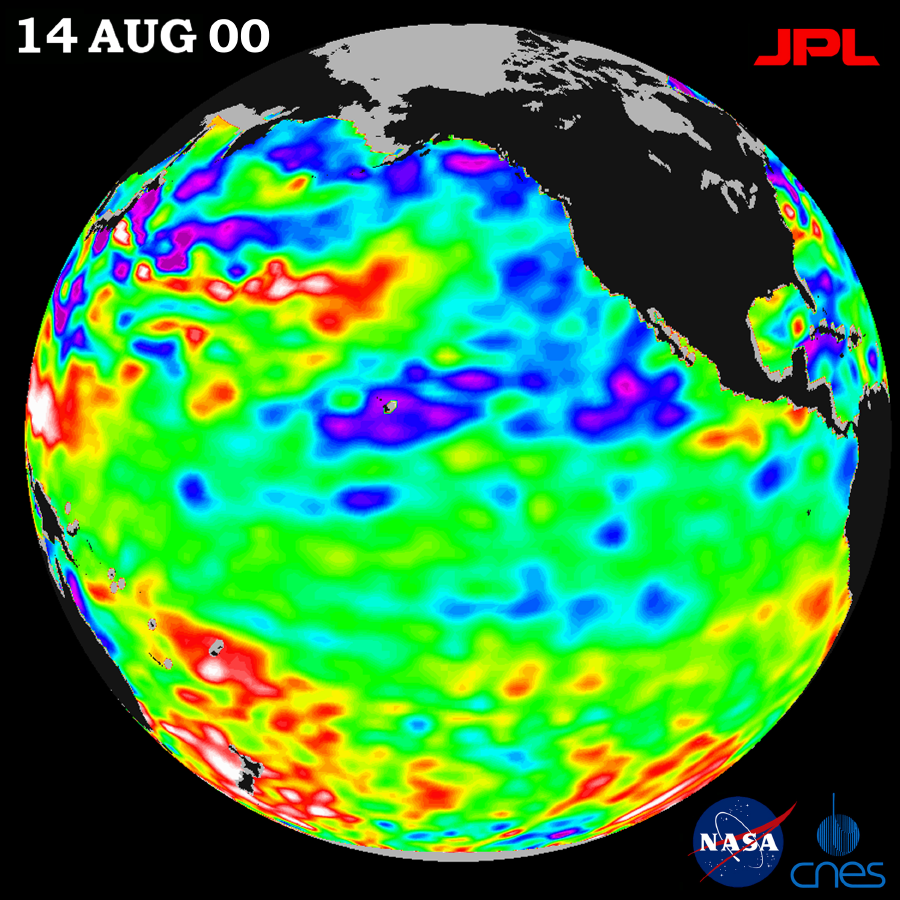

TOPEX/El Niño Watch – Los Niños may be Gone, But Pacific Pattern Remains August 14, 2000

After three years of El Niño and La Niña with their often devastating climate consequences, the Pacific is finally calming down in the tropics but still shows signs of being abnormal elsewhere, according to the latest satellite data from the U.S.-French TOPEX/Poseidon mission.

These data, taken during a 10-day cycle of collection ending August 17, show that tropical Pacific sea levels, which indicate how much heat is stored in the ocean, have returned to near-normal (green) after three years of dramatic fluctuations. See http://www.jpl.nasa.gov/elnino/ .

But as summer ends in the Northern Hemisphere, remnants of the past few years remain embedded in the upper ocean. Above-normal sea surface heights and warmer ocean temperatures (indicated by the red and white areas) still blanket the far-western tropical Pacific and much of the north (and south) mid-Pacific. Red areas are about 10 centimeters (4 inches) above normal; white areas show the sea surface height is between 14 and 32 centimeters (6 to 13 inches) above normal. This contrasts with the Bering Sea and Gulf of Alaska where lower-than-normal sea levels and cool ocean temperatures continue (indicated by blue areas), although this pattern is also weakening. The blue areas are between 5 and 13 centimeters (2 and 5 inches) below normal, whereas the purple areas range from 14 to 18 centimeters (6 to 7 inches) below normal.

Looking at the entire Pacific basin, the Pacific Decadal Oscillation’s (PDO) characteristic warm horseshoe and cool wedge pattern is still evident in this sea-level height image. The PDO is a long-term ocean temperature fluctuation of the Pacific Ocean that waxes and wanes approximately every 10 to 20 years. Most recent National Oceanic and Atmospheric Administration (NOAA) sea-surface temperature date also clearly illustrate the persistence of this basin-wide pattern. They are available at: http://psbsgi1.nesdis.noaa.gov:8080/PSB/EPS/SST/climo.html.

“The present calming started three to four months ago when the La Niña faded away,” said oceanographer Dr. William Patzert of NASA’s Jet Propulsion Laboratory, Pasadena, Calif. “It appears that the global climate system is finally recovering from the past three years of dramatic swings from the extra-large El Niño of 1997/1998, which was followed by two unusually cool and persistent La Niña years.”

“The good news is that we’re finally out from under the El Niño and La Niña of the past three years,” Patzert said. “Unfortunately, in the longer term, the reality is that the PDO pattern still dominates the Pacific and, in the short term, the atmosphere is still acting as though La Niña remains. The western United States continues hot and dry, and a larger than normal number of hurricanes are forecast by NOAA for both the Pacific and the Atlantic. Also for the remainder of the summer and into the fall, we are continuing to experience the legacy or hangover from El Niño and La Niña — the devastating Western U.S. fires from the Canadian to Mexican borders are one example.”

National Oceanic and Atmospheric Administration’s (NOAA) National Weather Service has forecasted continuing heat in the Western United States and an active hurricane season for the end of summer and into the fall. NOAA seasonal forecasts can be found at: http://www.cpc.ncep.noaa.gov.

This month marks the eighth anniversary of the launch of TOPEX/Poseidon, a mission that had been planned to last only three to five years. The satellite has orbited Earth more than 37,400 times and completed 290 10-day data collection cycles. More than 99 percent of all available mission data has been collected and archived by the operations team at JPL.

The U.S.-French TOPEX/Poseidon mission is managed by JPL for the NASA’s Earth Science Enterprise, Washington, D.C. JPL is a division of the California Institute of Technology in Pasadena.

Credit: NASA/JPL